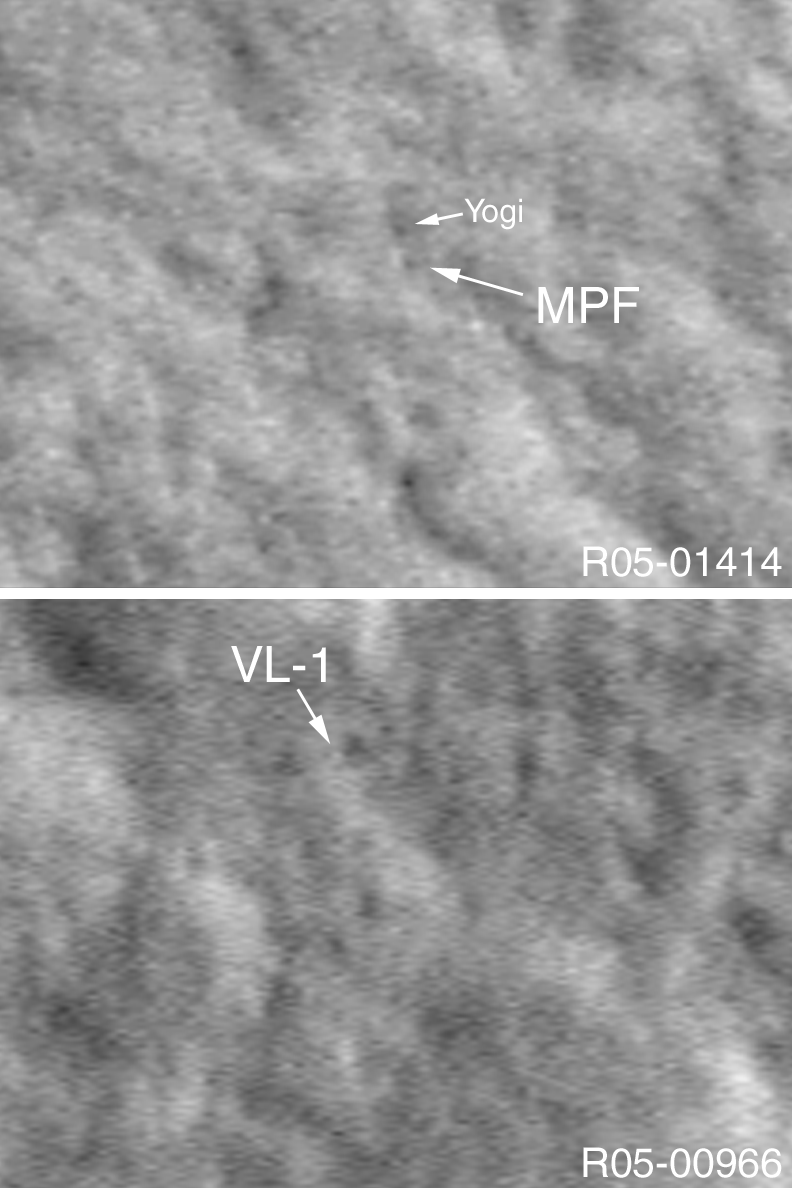

Locating Landers on Mars

4 January 2004
In 2003, a new technique was pioneered by the Mars Global Surveyor (MGS) Mars Orbiter Camera (MOC) experiment to allow the camera to obtain images with better than 1 meter (~ 3 ft) per pixel resolution. By pitching the spacecraft at a rate faster than the spacecraft moves in its orbit around Mars, MOC is able to obtain pictures with a down-track resolution of about 50 cm/pixel (~20 inches/pixel), although the cross-track resolution remains ~1.5 m/pixel (5 ft/pixel). One of the key goals of this image motion compensation (IMC) technique is to be able to image landers, such as the Mars Exploration Rovers, Spirit and Opportunity, on the martian surface. The two pictures shown here were acquired during the IMC testing in 2003. The first shows the location of the Mars Pathfinder lander (MPF) and the nearby boulder, Yogi. The second image shows the location of the Viking 1 (VL-1) lander. These locations were determined by using sight lines from the landers to near and far objects seen in the pictures acquired by the landers, and then matching these to locations in earlier, 1.5 to 3.0 m/pixel MOC images. Then, the IMC images, shown here, were acquired by MGS so that the actual landers, sitting on the martian surface, might be resolved. This technique only works well when the location of the lander is already fairly-well established. It would be extremely difficult to find a lander for which the location is uncertain, such as Viking 2 or Mars Polar Lander (in fact, for Mars Polar Lander, it would take over 60 years to map out the entire landing ellipse in which the spacecraft was lost). The two images shown here are illuminated from the left and show areas only a few hundred meters across.

Credit: NASA/JPL/Malin Space Science Systems